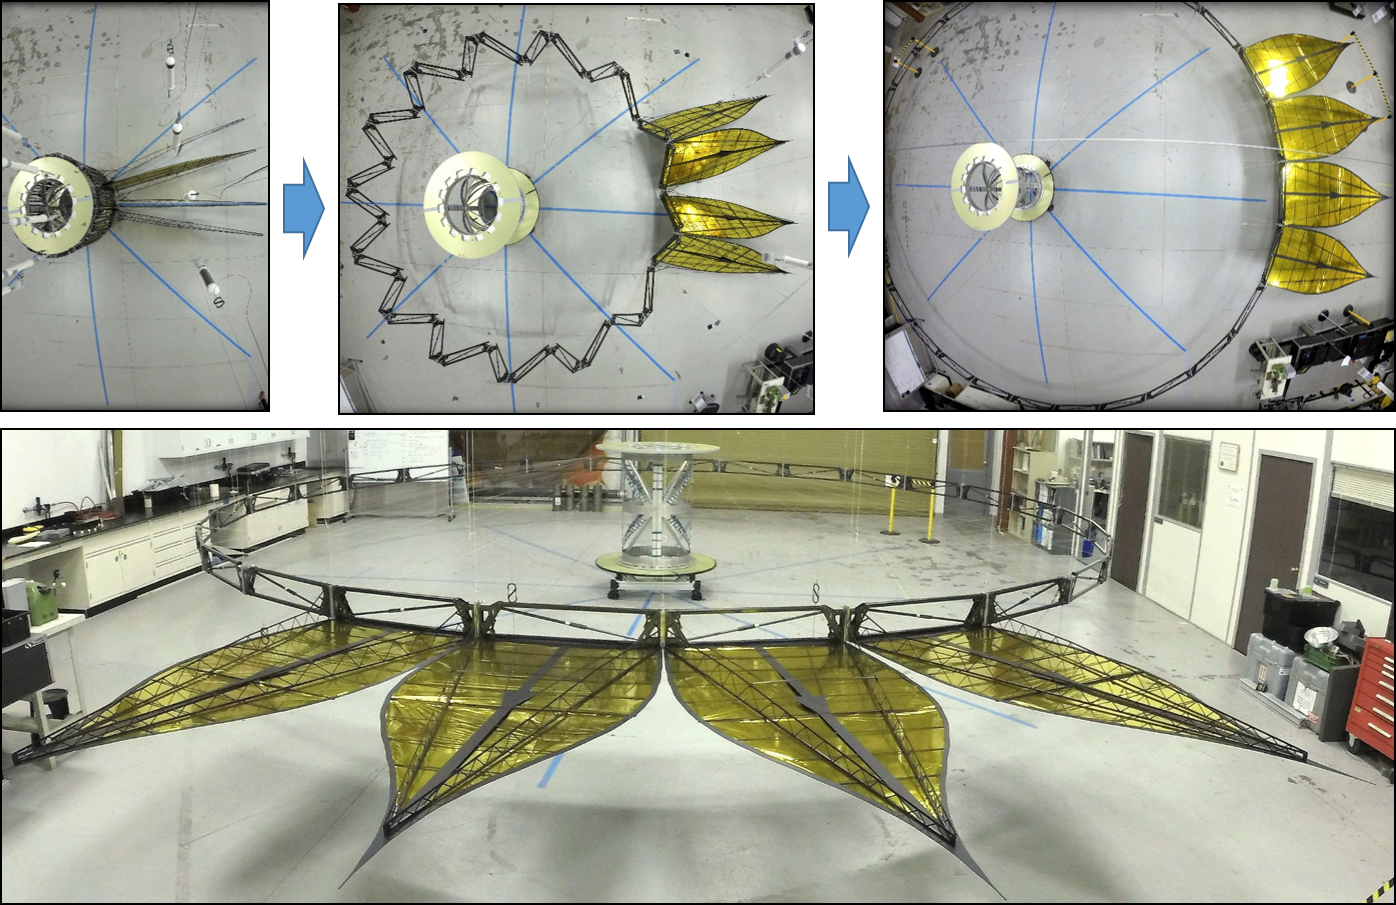

Starshade Deployment

Figure 1

This image shows the deployment of a half-scale starshade with four petals at NASA’s Jet Propulsion Laboratory in Pasadena, California, in 2014. A larger view of the deployed structure is also available (Figure 1).

The full scale of this starshade (not shown) will measure at 34 meters, or approximately 111 feet. The flower-like petals of the starshade are designed to diffract bright starlight away from telescopes seeking the dim light of exoplanets. The starshade was re-designed from earlier models to allow these petals to furl, or wrap around the spacecraft, for launch into space.

Once in space, the starshade will need to expand from its tightly-packed launch shape to become large and umbrella-like, ideal for blocking starlight. Each petal is covered in a high-performance plastic film that resembles gold foil. On a starshade ready for launch, the thermal gold foil will only cover the side of the petals facing away from the telescope, with black on the other, so as not to reflect other light sources such as the Earth into its lens.

Starlight-blocking technologies such as the starshade are being developed to help image exoplanets, with a focus on Earth-sized, habitable worlds.

Credit: NASA/JPL-Caltech/Princeton